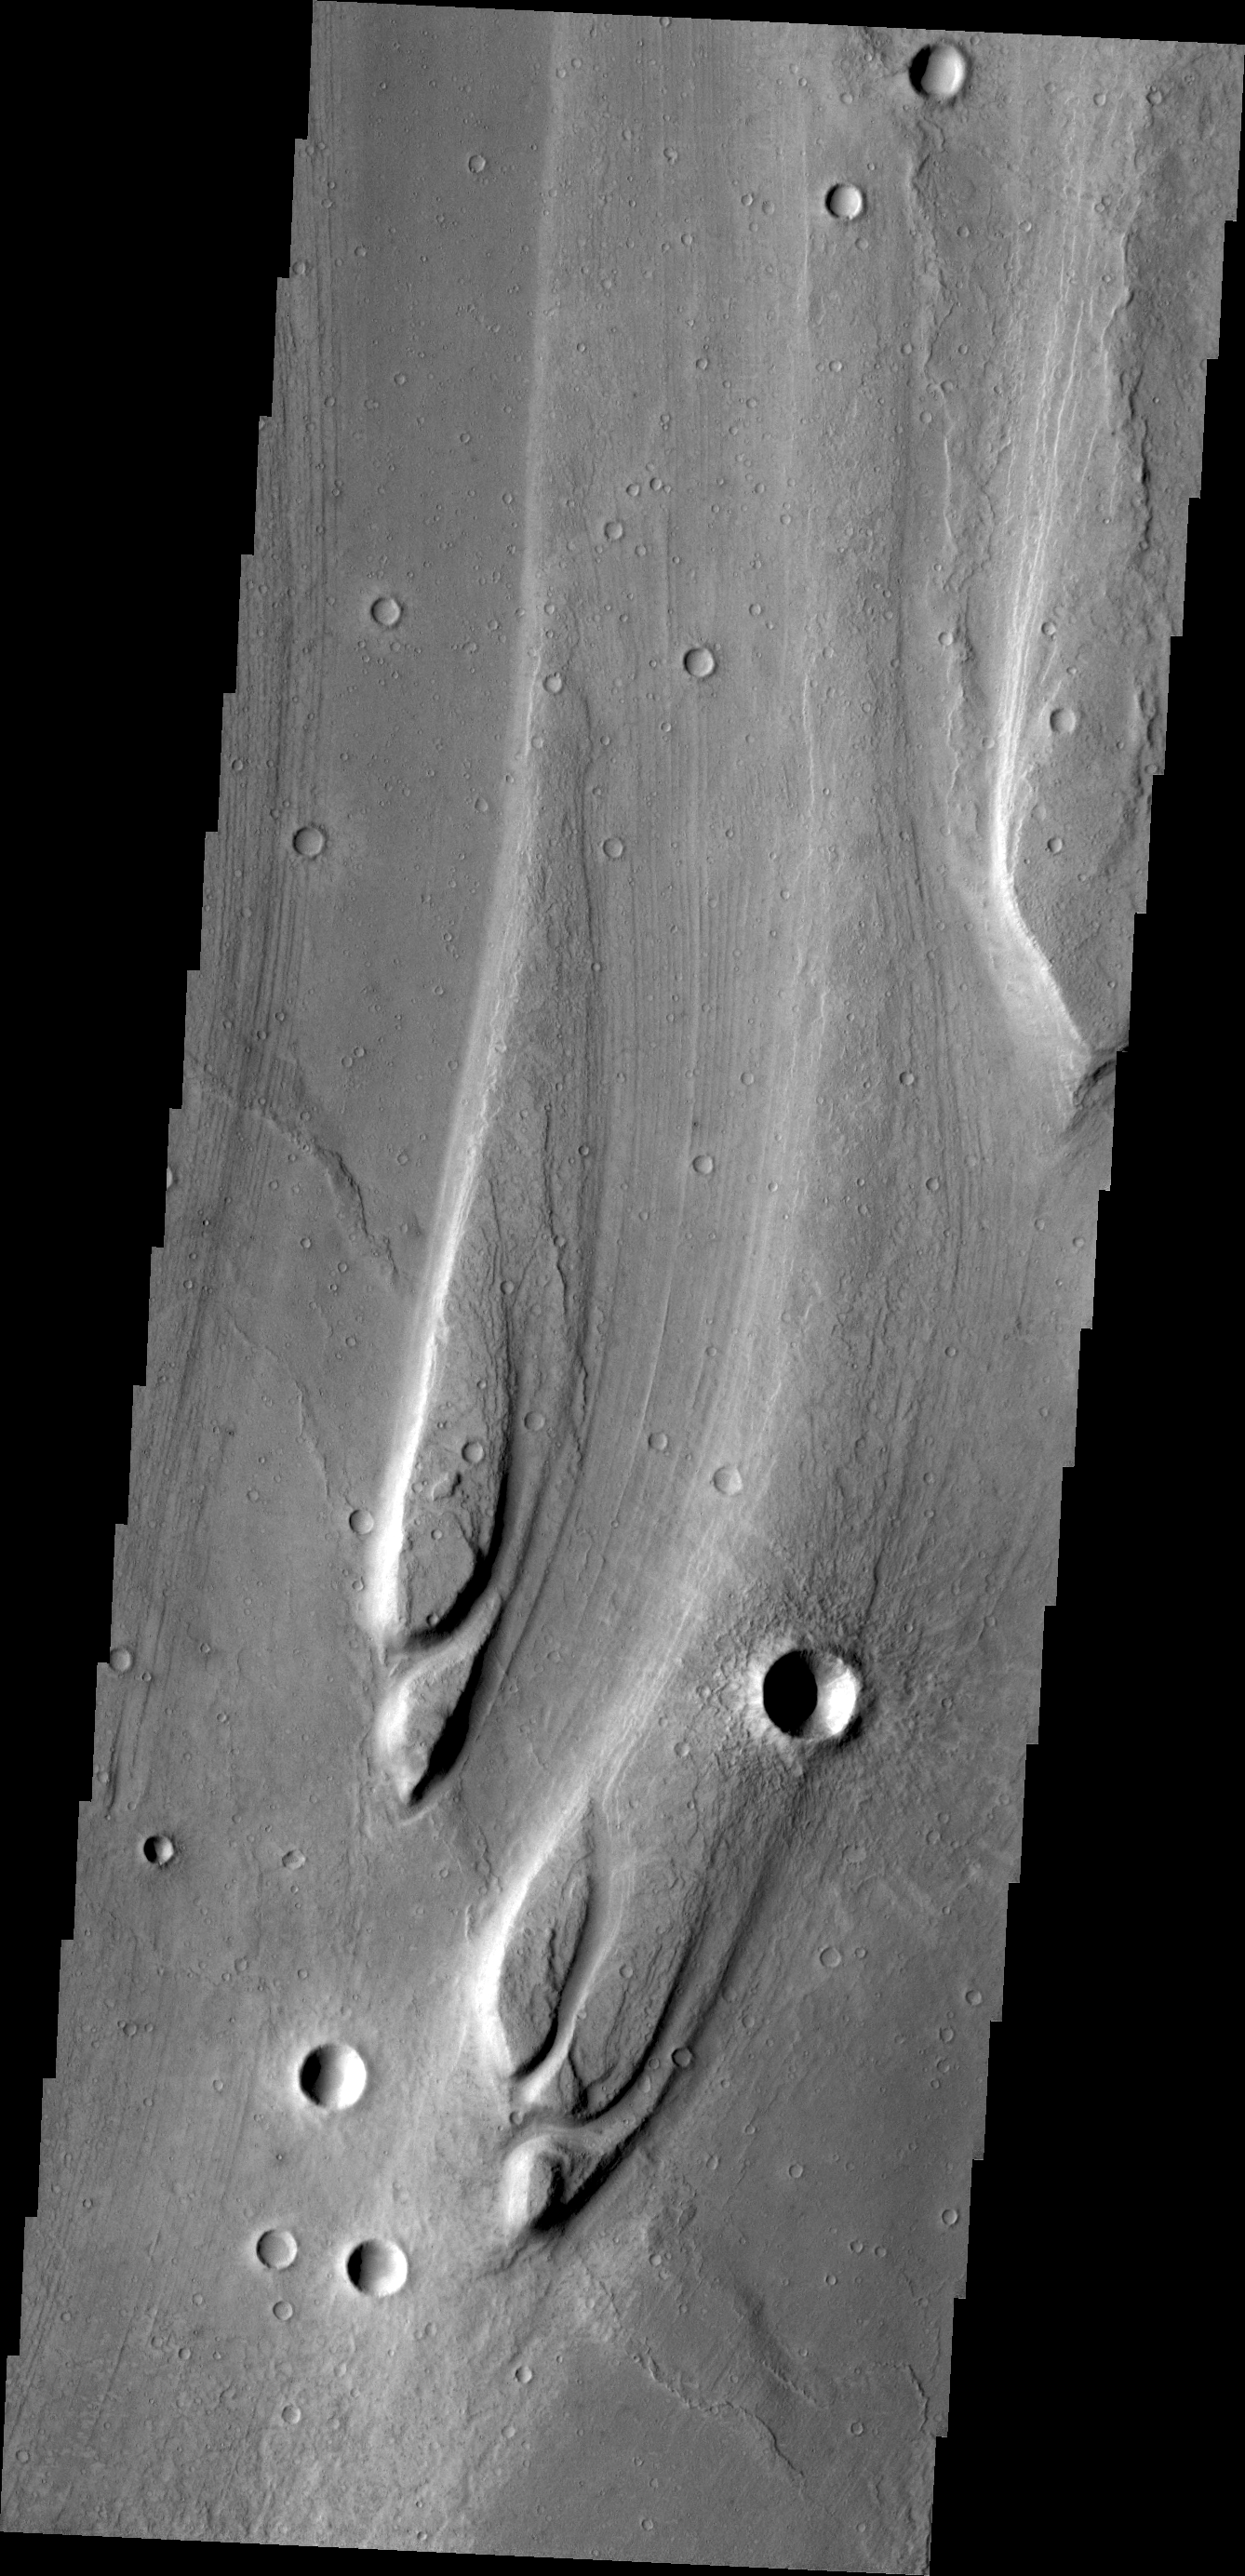

Maja Valles

The streamlined islands in this VIS image are located in Maja Valles.

Credit: NASA/JPL/ASU